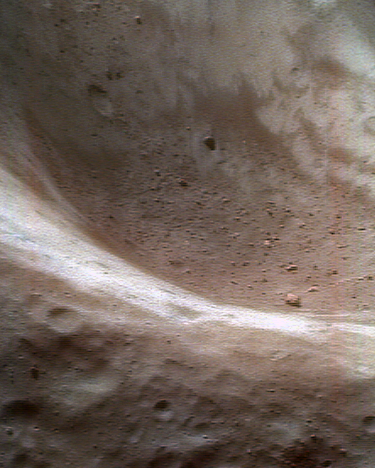

The Color of Regolith

On June 14, 2000, NEAR Shoemaker trained its camera on Eros’ large, 5.3-kilometer (3.3-mile) diameter crater for a series of color pictures intended to measure the properties of regolith inside the asteroid’s craters. In this false color view — taken from an altitude of 50 kilometers (31 miles) — redder hues represent rock and regolith that have been altered chemically by exposure to the solar wind and small impacts. Bluer hues represent fresher, less-altered rock and regolith, such as the bright patches that have been less affected by “space weathering.” In that process, during micrometeorite impacts, rock reacts with miniscule amounts of trapped solar wind and is chemically changed. Interestingly, most of the large boulders have been just as affected as the regolith. This suggests either that the rocks are relatively old, or that they are “dirty” from an adhering film of regolith particles.

Built and managed by The Johns Hopkins University Applied Physics Laboratory, Laurel, Maryland, NEAR was the first spacecraft launched in NASA’s Discovery Program of low-cost, small-scale planetary missions. See the NEAR web page at http://near.jhuapl.edu/ for more details.

Credit: NASA/JPL/JHUAPL